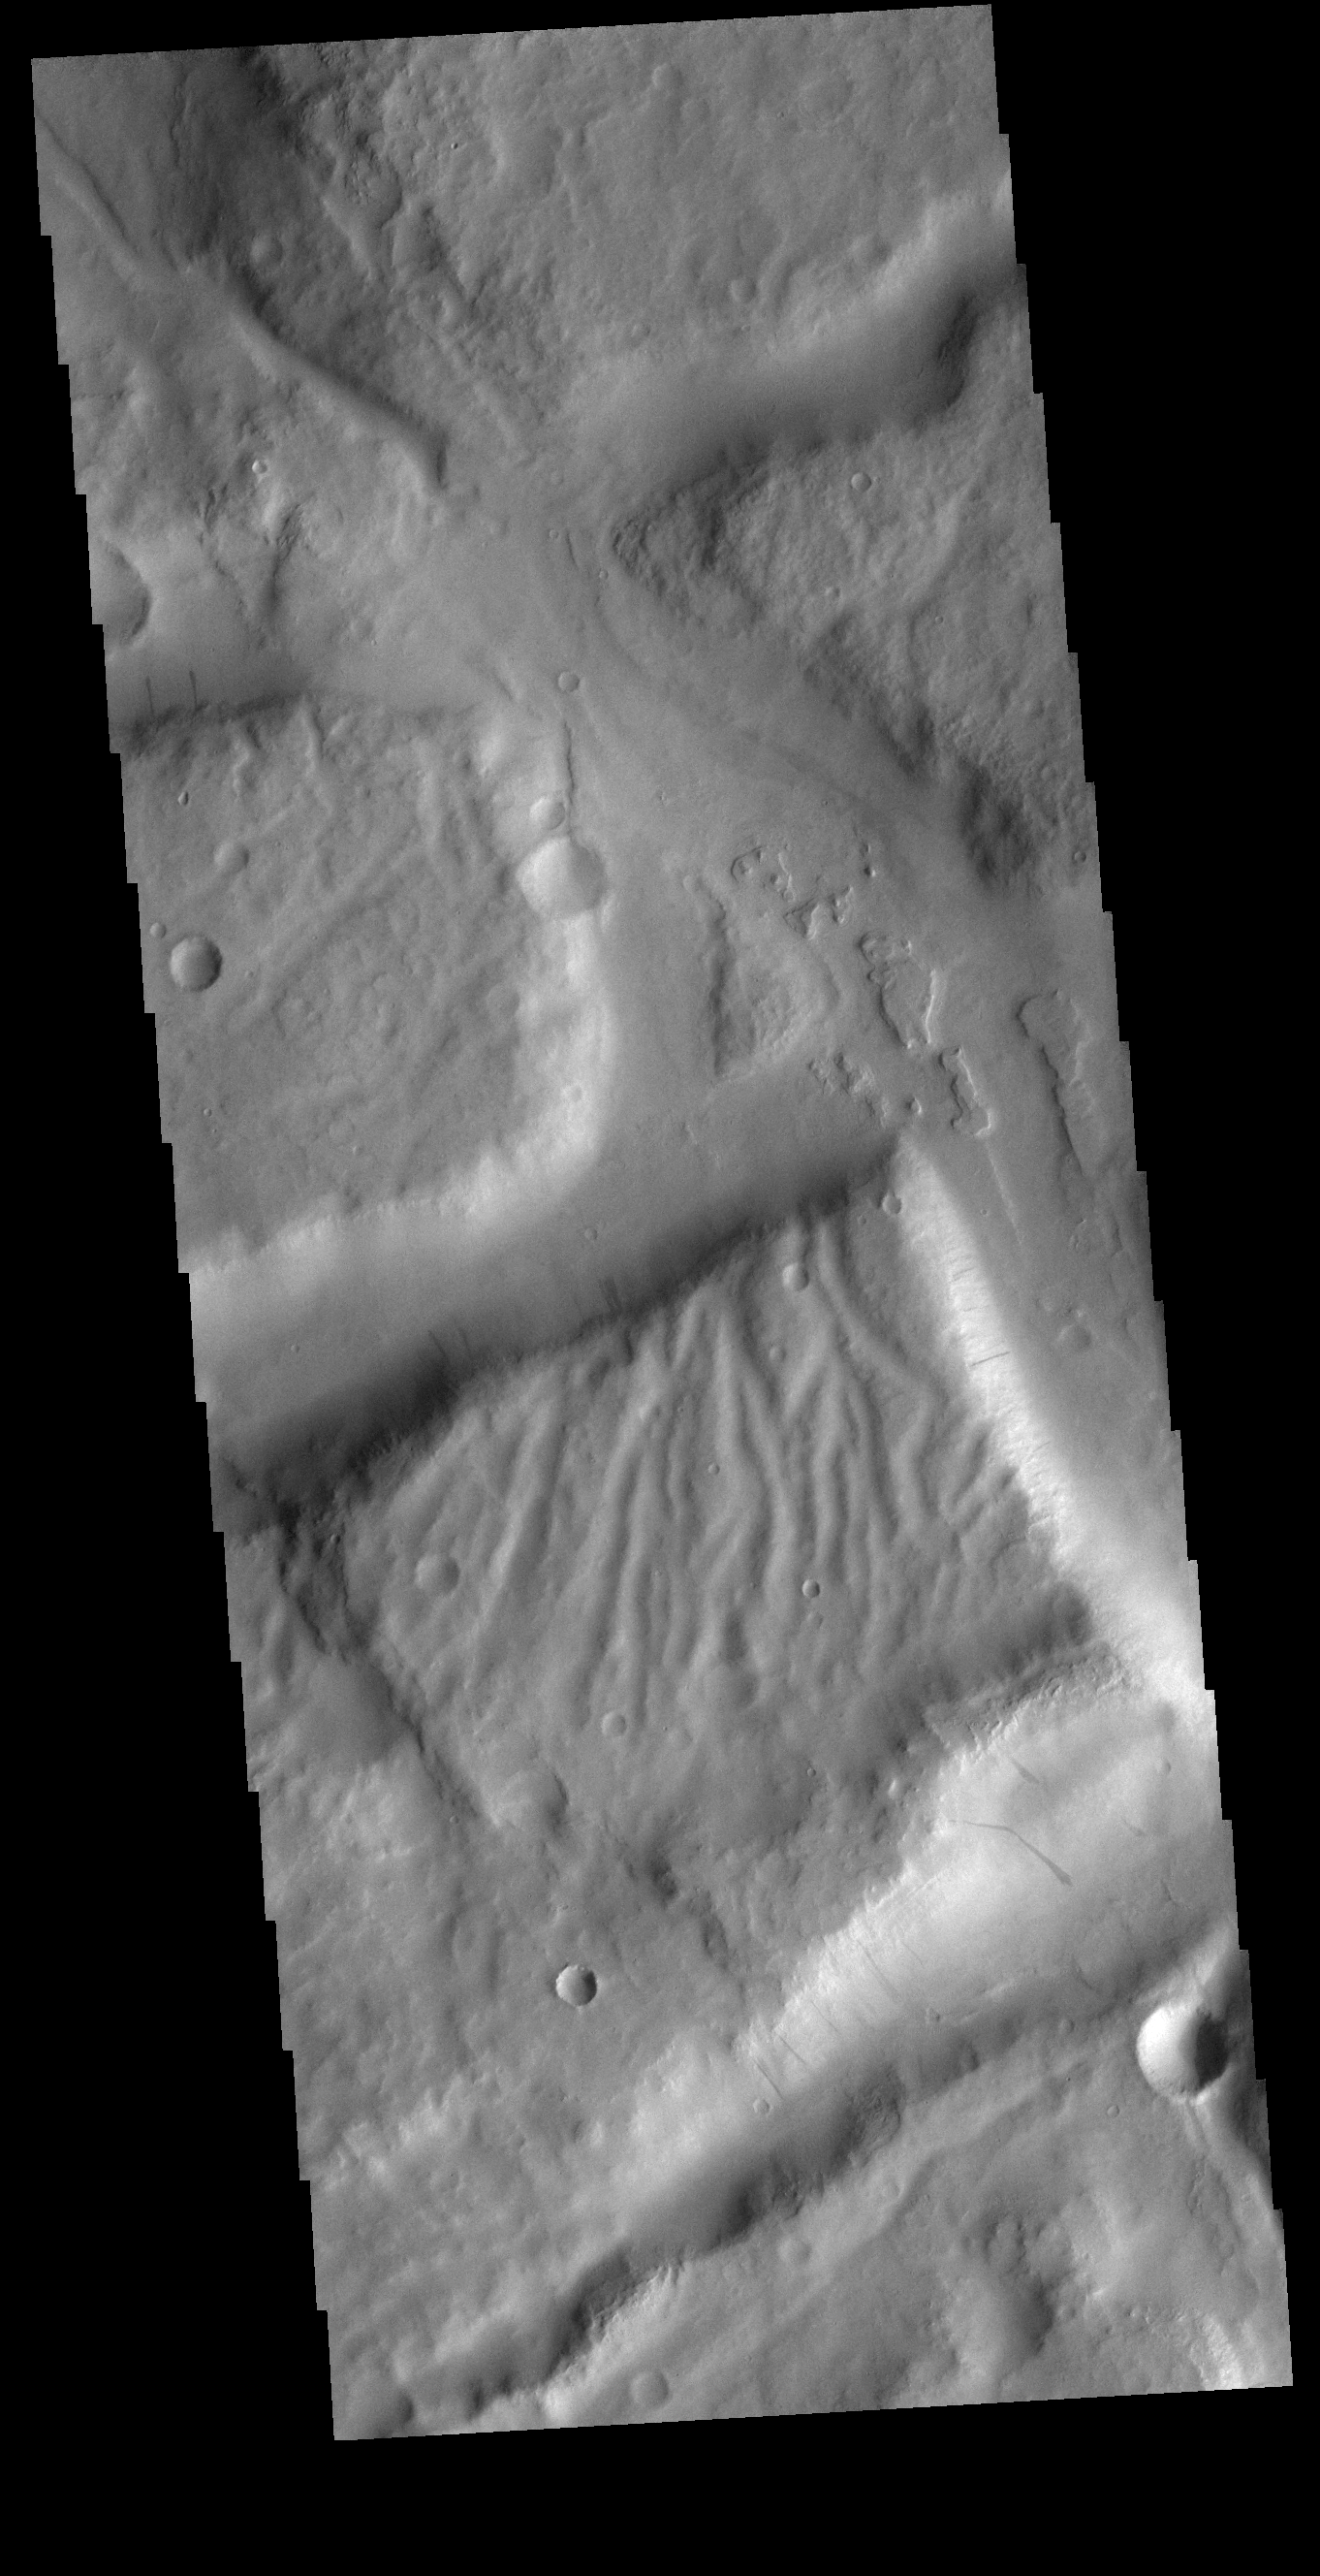

Complexity

Today’s VIS image shows a complex region of features in northern Terra Sirenum. Right angle valley intersections were created by tectonic forces, the tops of the mesas are dissected by channels and several cliff sides contain dark slope streaks.

Credit: NASA/JPL-Caltech/ASU